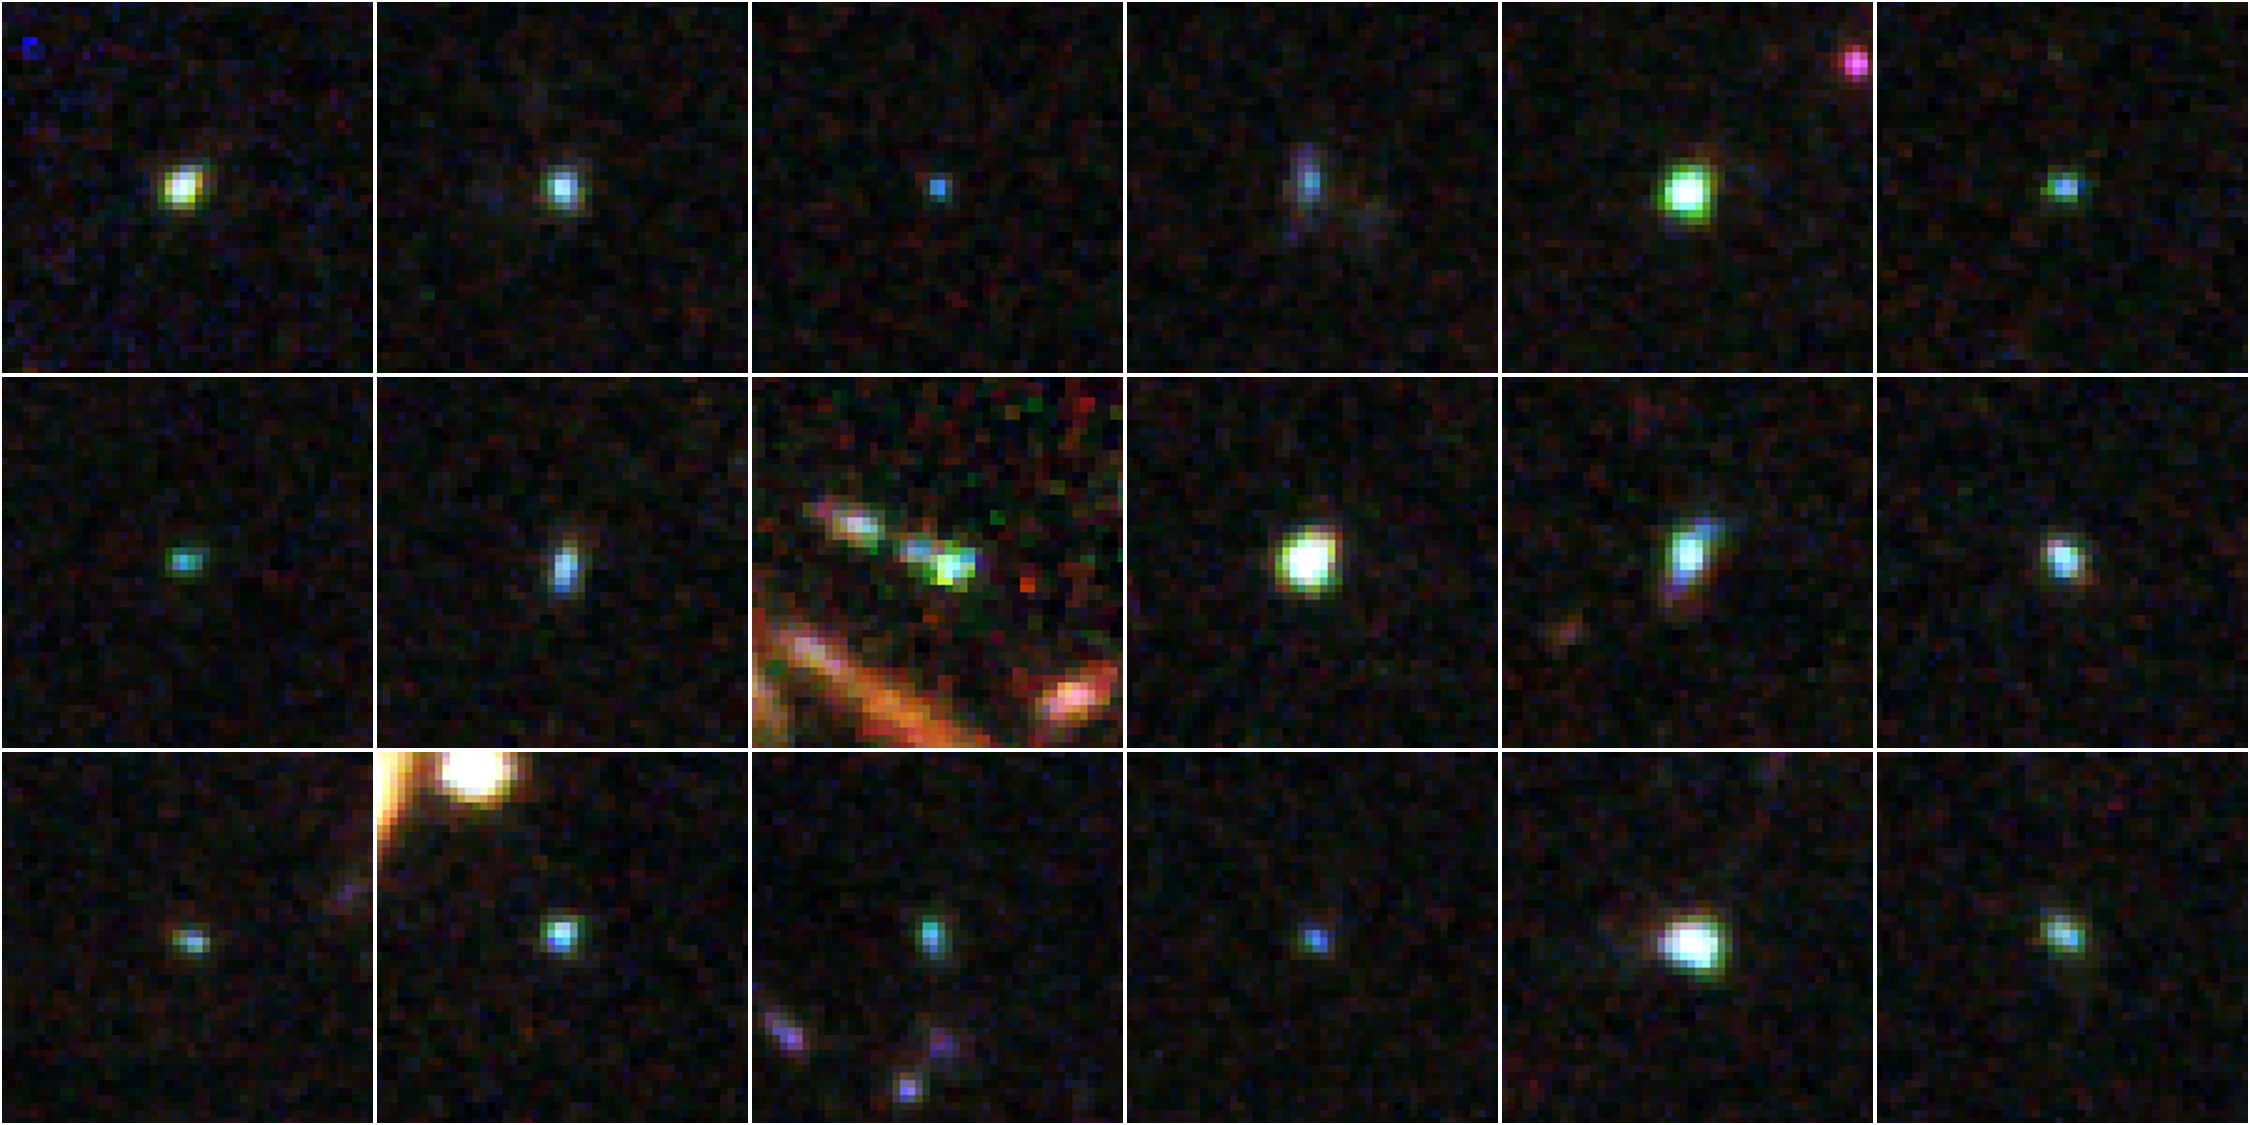

Extreme Emission Line Galaxies in the GOODS South Deep (GSD)

Object Name: Distant galaxies in GOODS South Deep (GSD)
Object Description: Distant galaxies
Instrument: HST/ACS/WFC, HST/WFC3/UVIS, and HST/WFC3/IR
Filters: WFC3/UVIS: F225W (UV), F275W (UV), and F336W (U) ACS/WFC: F435W (B), F606W (V), F775W (i), and F850LP (z) WFC3/IR: F098M (blue grism), F125W (J), and F160W (H)

This image is a composite of many separate exposures made by the ACS and WFC3 instruments on the Hubble Space Telescope using different filters that isolate broad wavelengths. The color results from assigning different hues (colors) to each monochromatic image. In this case, the assigned colors are: Blue: F225W (UV) + F275W (UV) + F336W (U) + F435W (B) Green: F098M (blue grism) + F606W (V) + F775W (i) + F850LP (z) Red: F098M (blue grism) + F125W (J) + F160W (H)

Credit: NASA, ESA, A. van der Wel (Max Planck Institute for Astronomy, Heidelberg, Germany), H. Ferguson and A. Koekemoer (STScI), and the CANDELS team